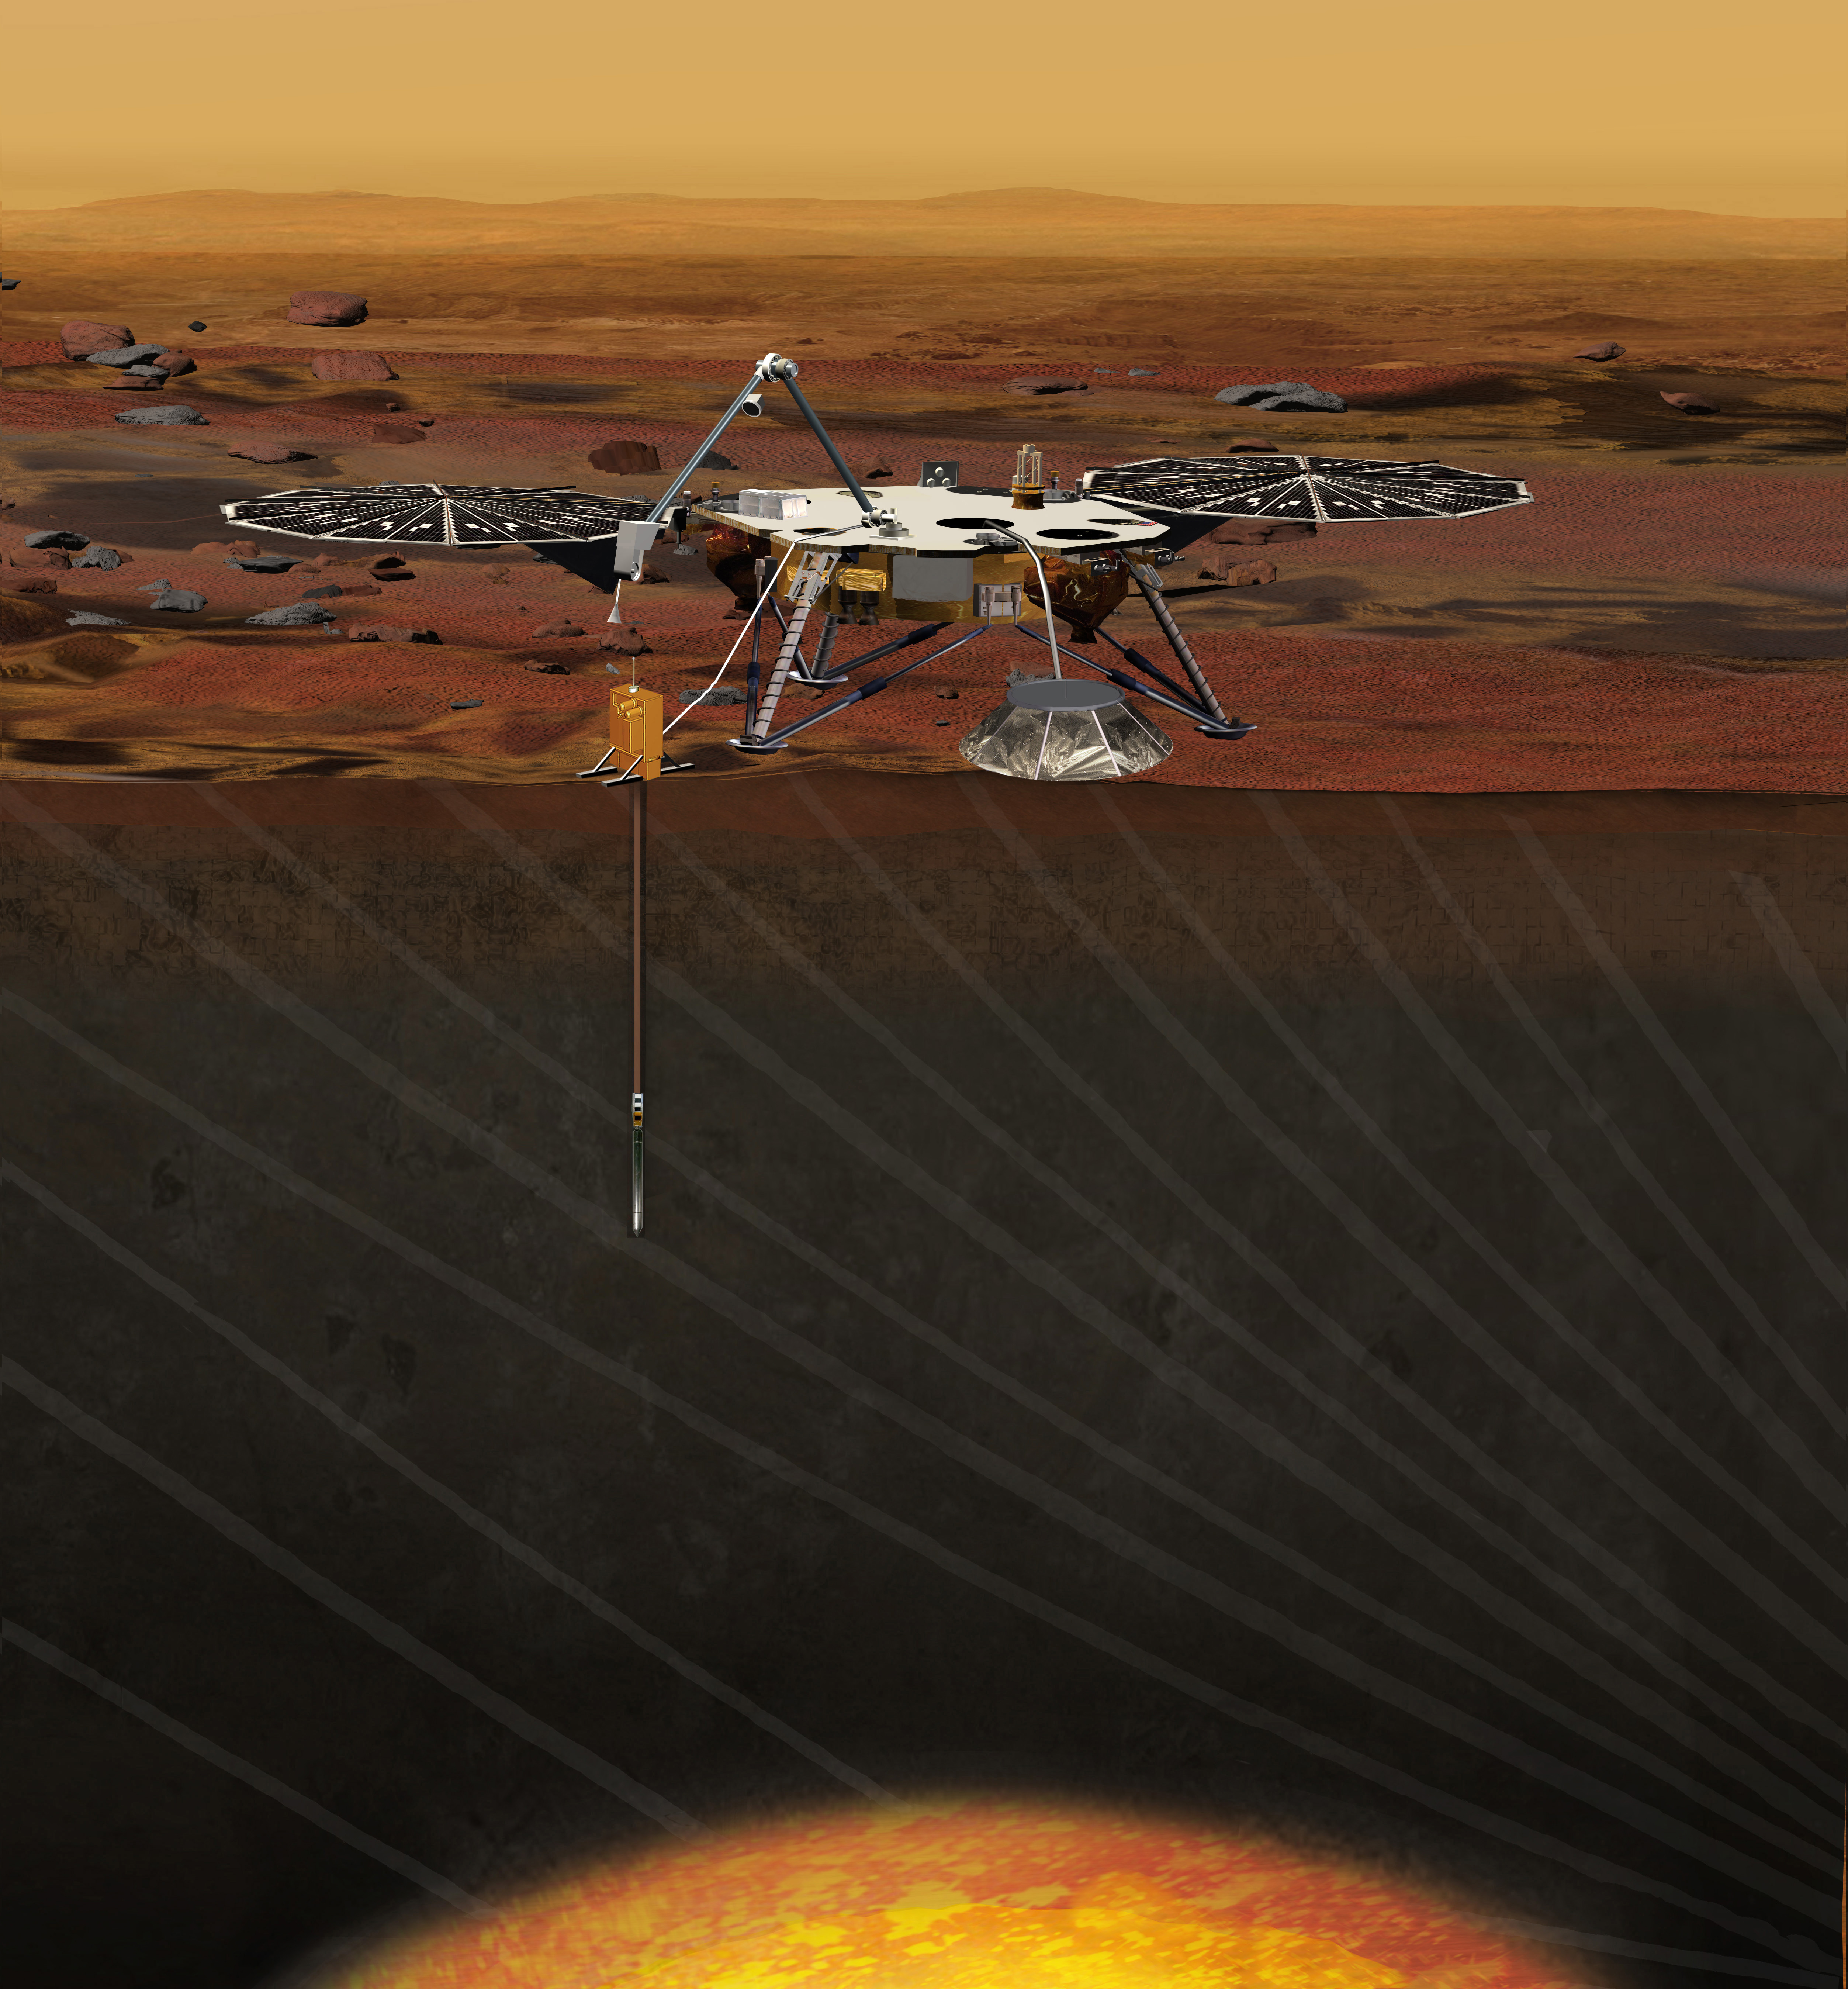

InSight, a Mars MIssion (Artist Concept)

Artist rendition of the InSight (Interior exploration using Seismic Investigations, Geodesy and Heat Transport) Lander. InSight is based on the proven Phoenix Mars spacecraft and lander design with state-of-the-art avionics from the Mars Reconnaissance Orbiter and Gravity Recovery and Interior Laboratory missions.

InSight is a NASA Discovery Program mission that will place a single geophysical lander on Mars to study its deep interior. But InSight is more than a Mars mission — it is a terrestrial planet explorer that will address one of the most fundamental issues of planetary and solar system science — understanding the processes that shaped the rocky planets of the inner solar system (including Earth) more than four billion years ago.

InSight is a partnership involving JPL, Lockheed Martin Space Systems, the French Space Agency (CNES), the German Aerospace Center (DLR), and other NASA centers.

Credit: NASA/JPL-Caltech